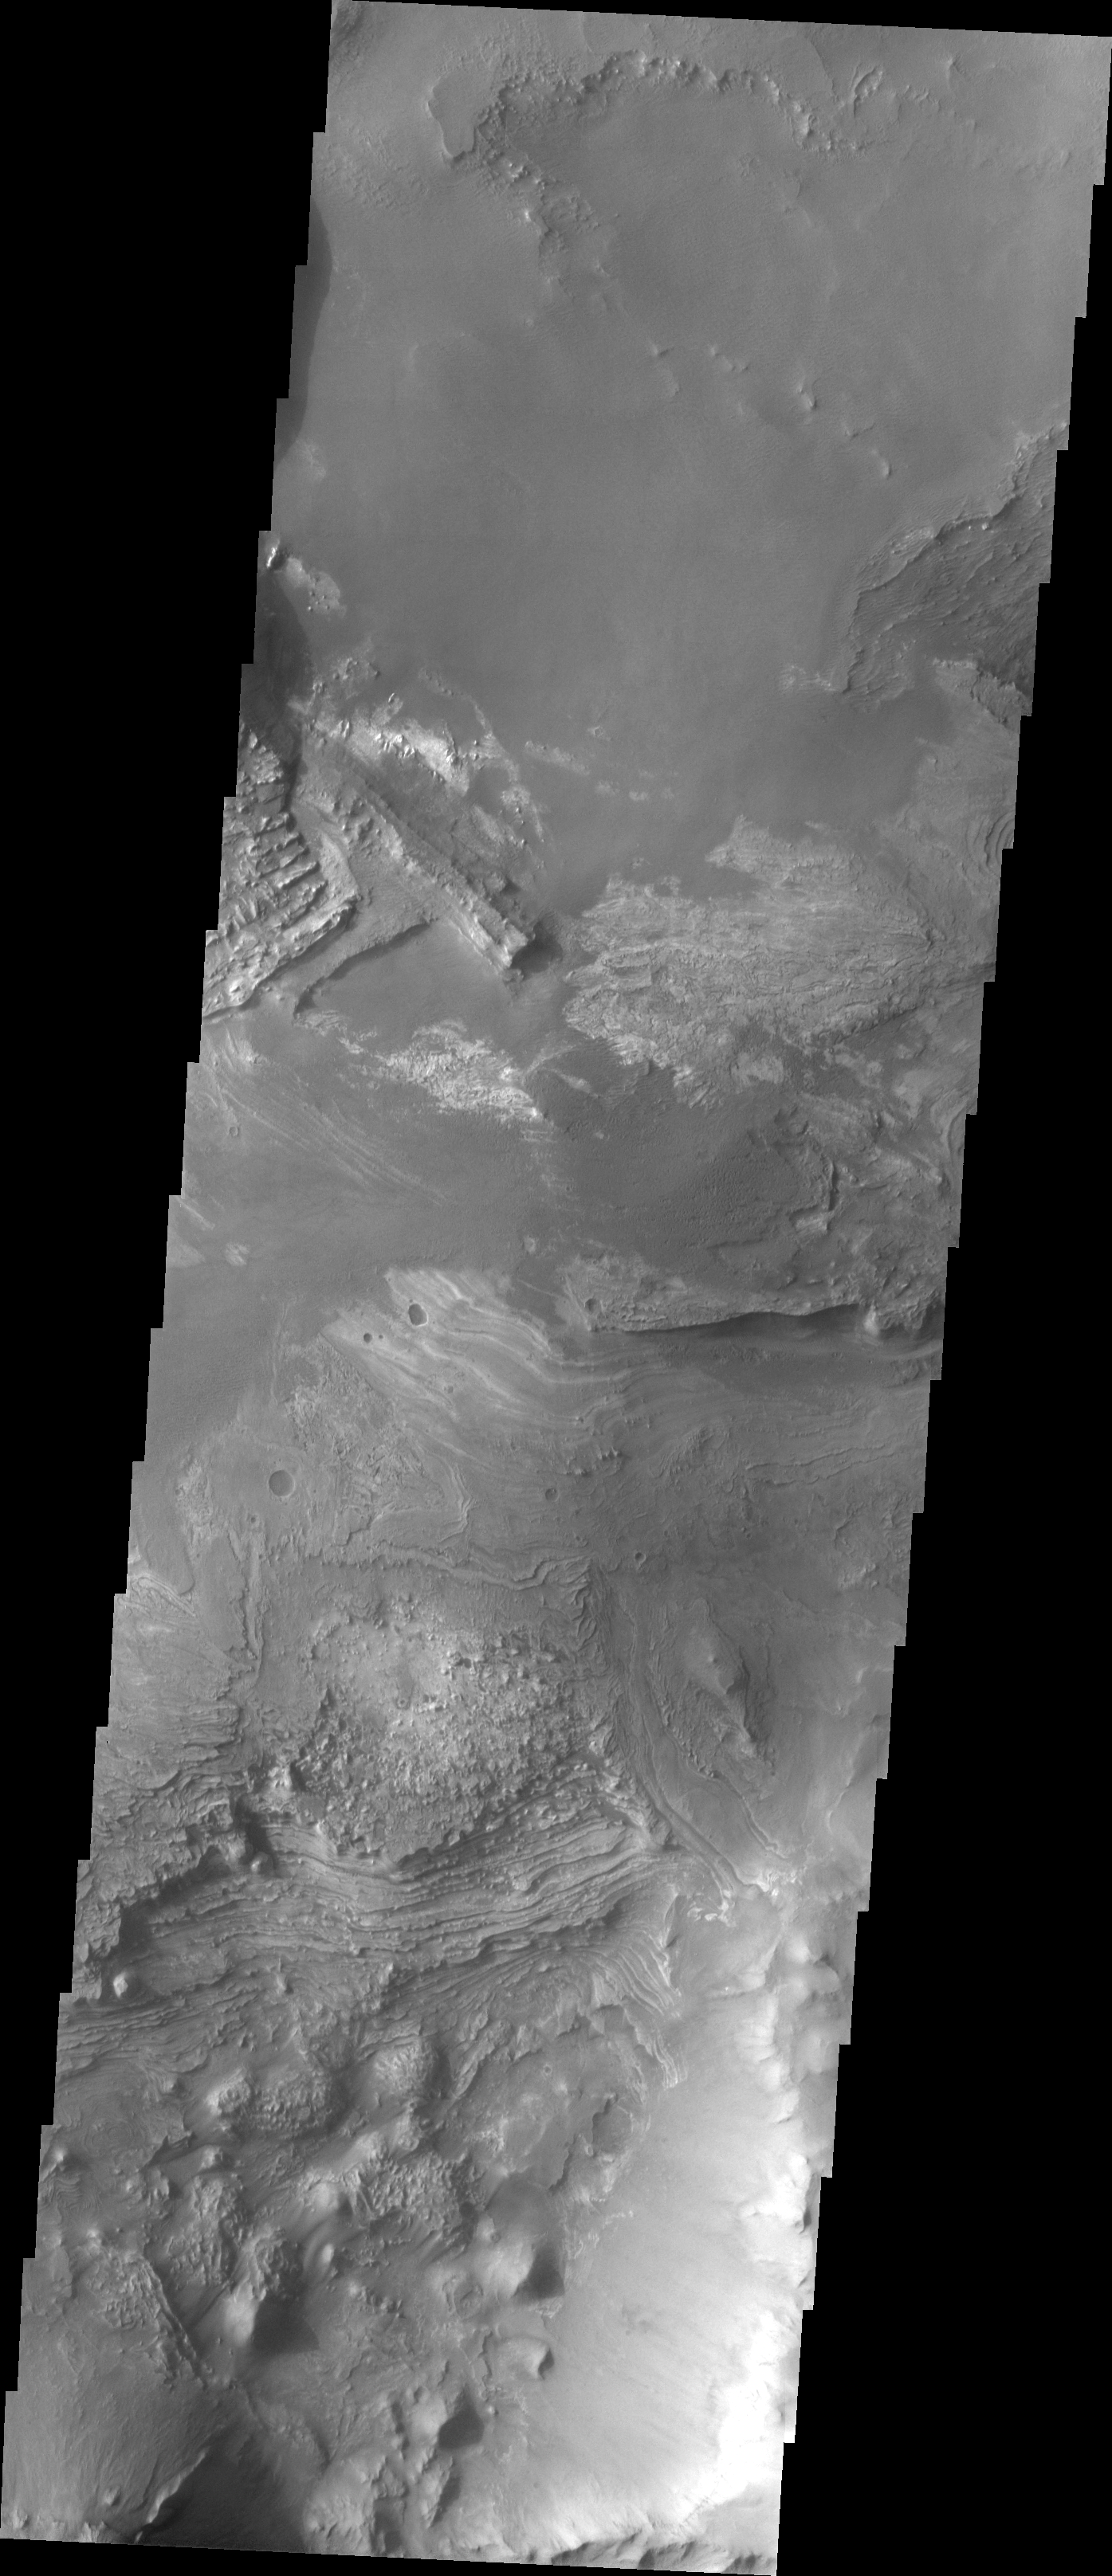

Investigating Mars: Melas Chasma

Melas Chasma is part of the largest canyon system on Mars, Valles Marineris. At only 563 km long (349 miles) it is not the longest canyon, but it is the widest. Located in the center of Valles Marineris, it has depths up to 9 km below the surrounding plains, and is the location of many large landslide deposits, as will as layered materials and sand dunes. There is evidence of both water and wind action as modes of formation for many of the interior deposits. This VIS image highlights the extent of layered materials within the canyon. The image is located on the mid elevations on the south side of the canyon.

The Odyssey spacecraft has spent over 15 years in orbit around Mars, circling the planet more than 69000 times. It holds the record for longest working spacecraft at Mars. THEMIS, the IR/VIS camera system, has collected data for the entire mission and provides images covering all seasons and lighting conditions. Over the years many features of interest have received repeated imaging, building up a suite of images covering the entire feature. From the deepest chasma to the tallest volcano, individual dunes inside craters and dune fields that encircle the north pole, channels carved by water and lava, and a variety of other feature, THEMIS has imaged them all. For the next several months the image of the day will focus on the Tharsis volcanoes, the various chasmata of Valles Marineris, and the major dunes fields. We hope you enjoy these images!

Credit: NASA/JPL-Caltech/ASU